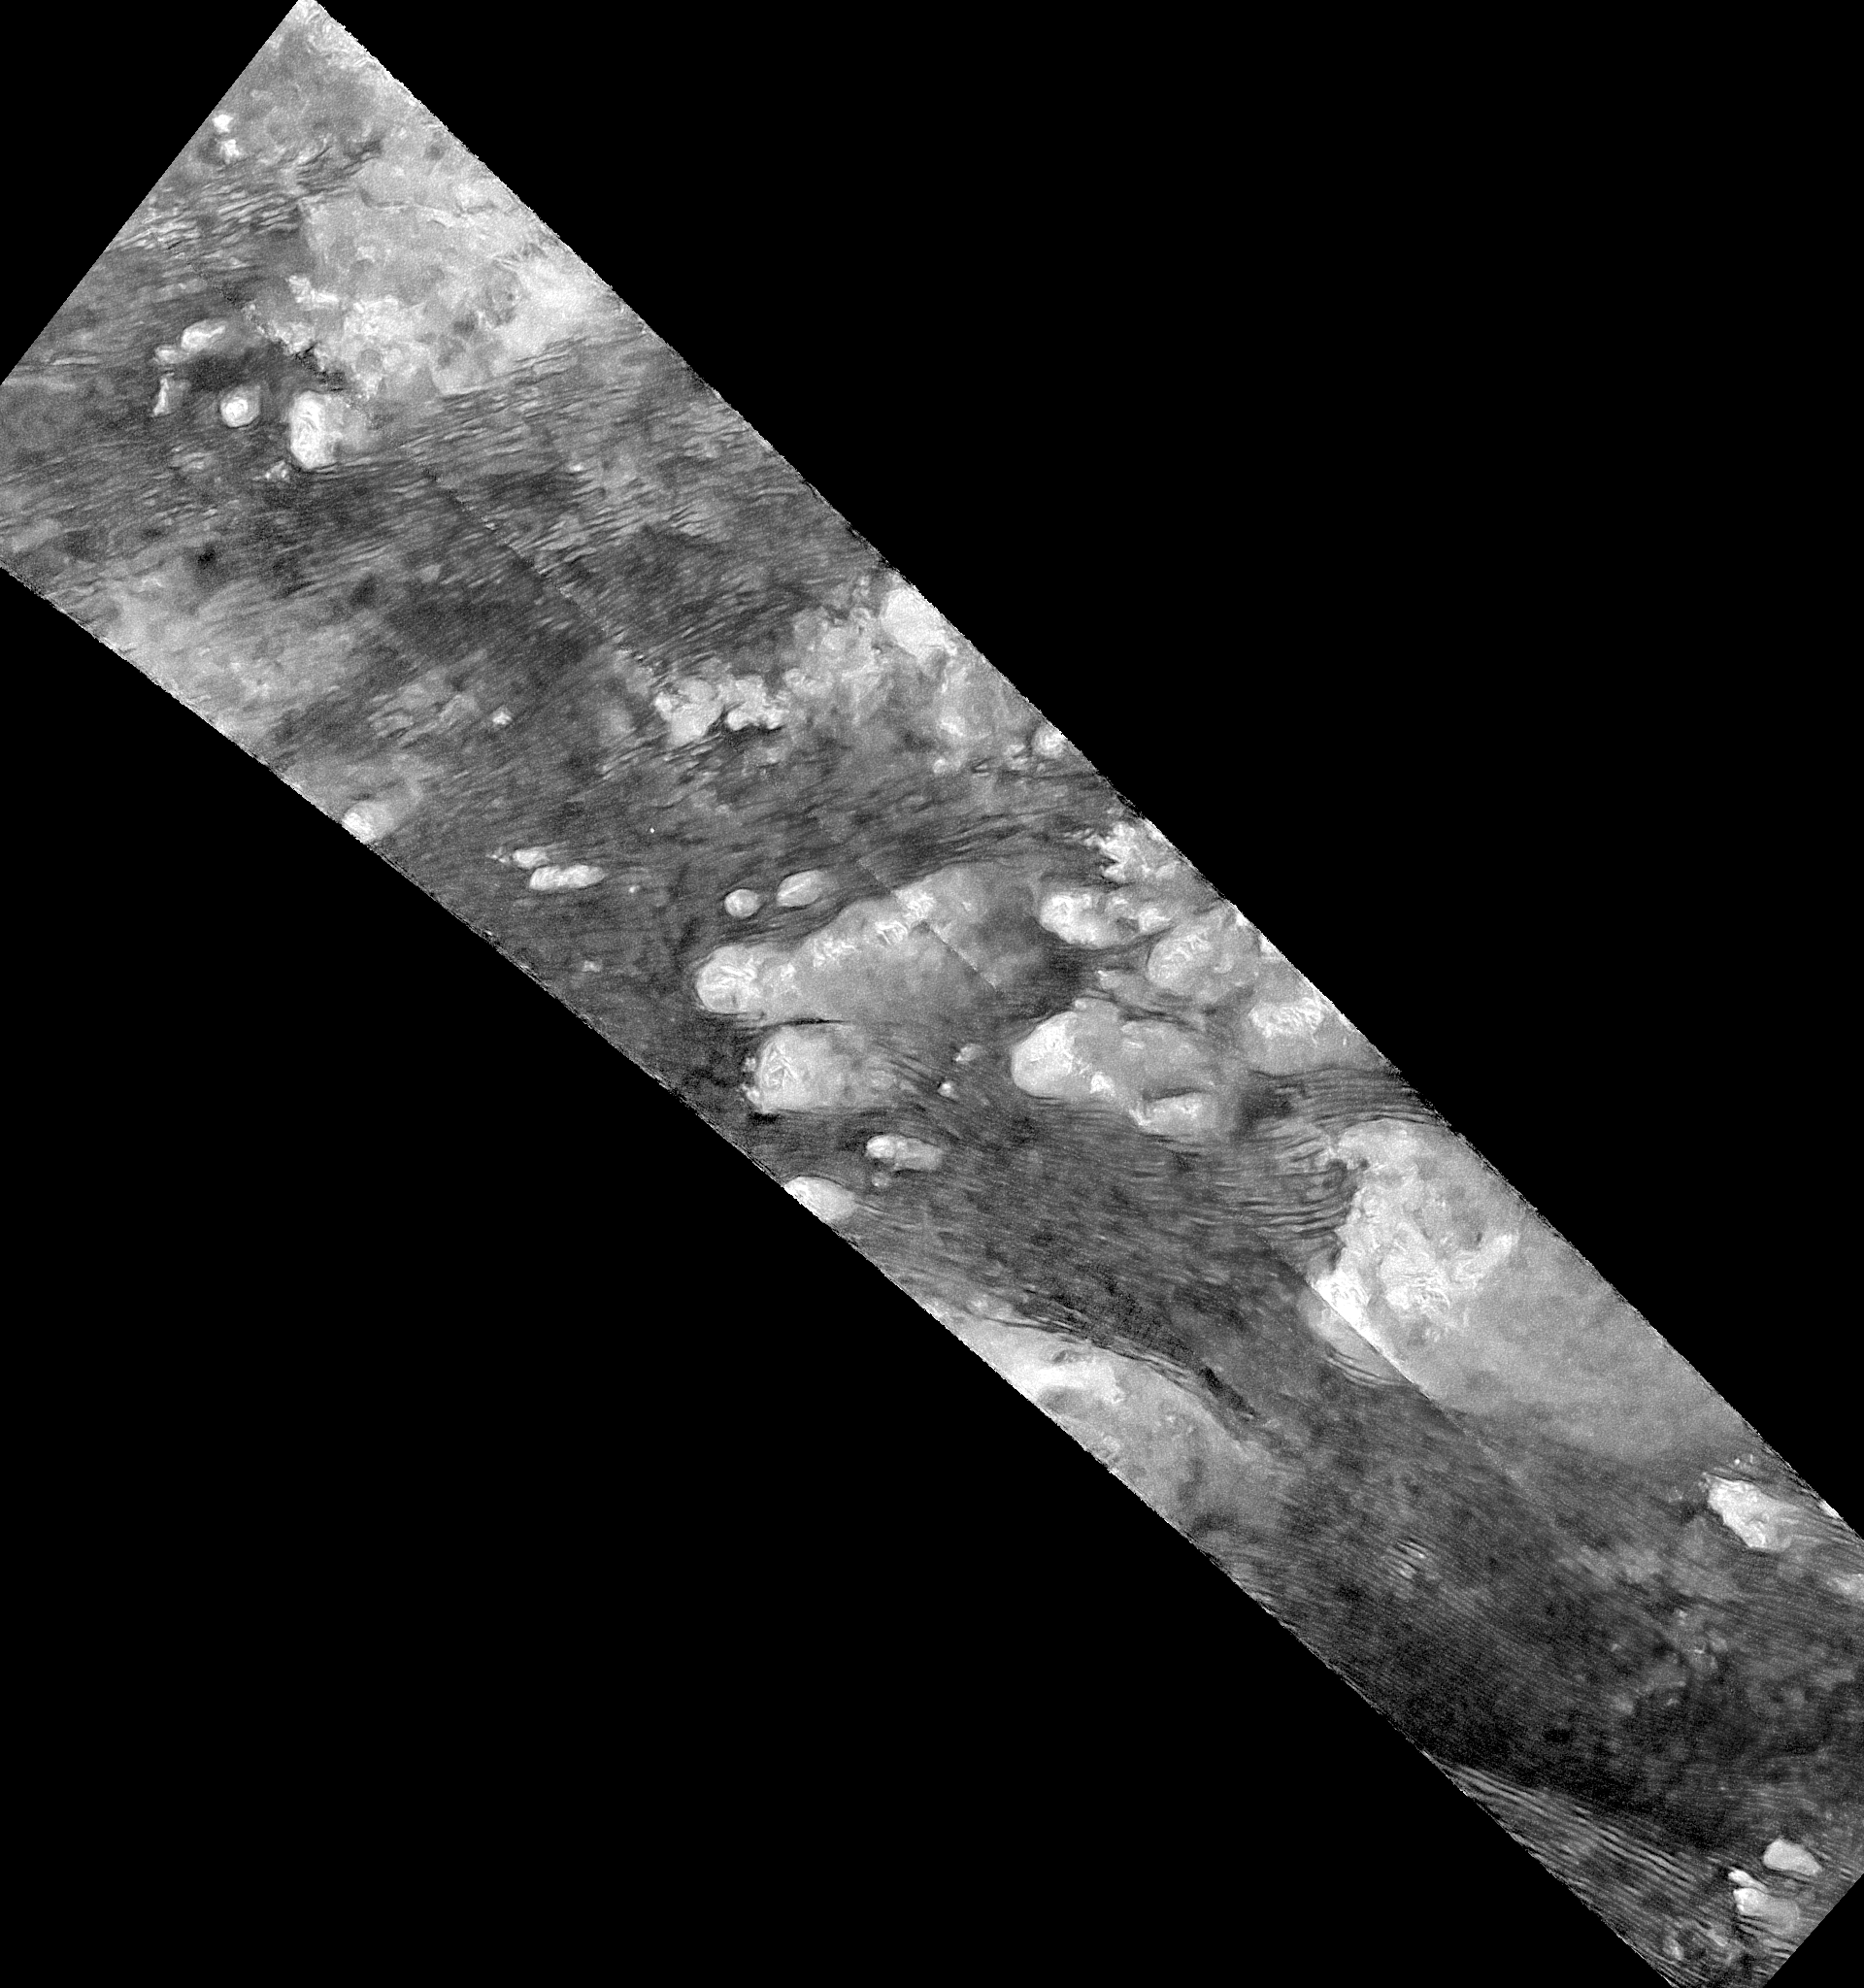

Flowing Dunes of Shangri-La (Denoised)

This radar image of the Shangri-La Sand Sea on Titan from NASA’s Cassini spacecraft was produced using the same radar data as PIA20710, but shows a larger area of Titan’s surface. This version includes terrain to the northwest and southeast of the other version. Here, the radar data have been treated with a technique for handling noise that can result in clearer, easier to interpret views (see also PIA19053).

Hundreds of sand dunes are visible as dark lines snaking across the surface. These dunes display patterns of undulation and divergence around elevated mountains (which appear bright to the radar), thereby showing the direction of wind and sand transport on the surface.

Sands being carried from left to right (west to east) cannot surmount the tallest obstacles; instead, they are directed through chutes and canyons between the tall features, evident in thin, blade-like, isolated dunes between bright some features. Once sands have passed around the obstacles, they resume their downwind course, at first collecting into small, patchy dunes and then organizing into larger, more pervasive linear forms, before being halted once again by obstacles.

These patterns reveal the effects not only of wind — perhaps even modern winds if the dunes are actively moving today — but also the effects of underlying bedrock and surrounding topography.

Dunes across the solar system aid in our understanding of underlying topography, winds and climate, past and present. Similar patterns can be seen in dunes of the Great Sandy Desert in Australia, where dunes undulate broadly across the uneven terrain and are halted at the margins of sand-trapping lakes. The dune orientations correlate generally with the direction of current trade winds, and reveal that winds must have been similar back when the dunes formed, during the Pleistocene glacial and interglacial periods.

The image was taken by the Cassini Synthetic Aperture radar (SAR) on July 25, 2016 during the mission’s 122nd targeted Titan encounter. The image has been modified by the denoising method described in A. Lucas, JGR:Planets (2014).

The Cassini-Huygens mission is a cooperative project of NASA, ESA (the European Space Agency) and the Italian Space Agency. NASA’s Jet Propulsion Laboratory, a division of the California Institute of Technology in Pasadena, manages the mission for NASA’s Science Mission Directorate, Washington. The Cassini orbiter was designed, developed and assembled at JPL. The radar instrument was built by JPL and the Italian Space Agency, working with team members from the United States and several European countries.

Credit: NASA/JPL-Caltech/ASI/Universite Paris-Diderot